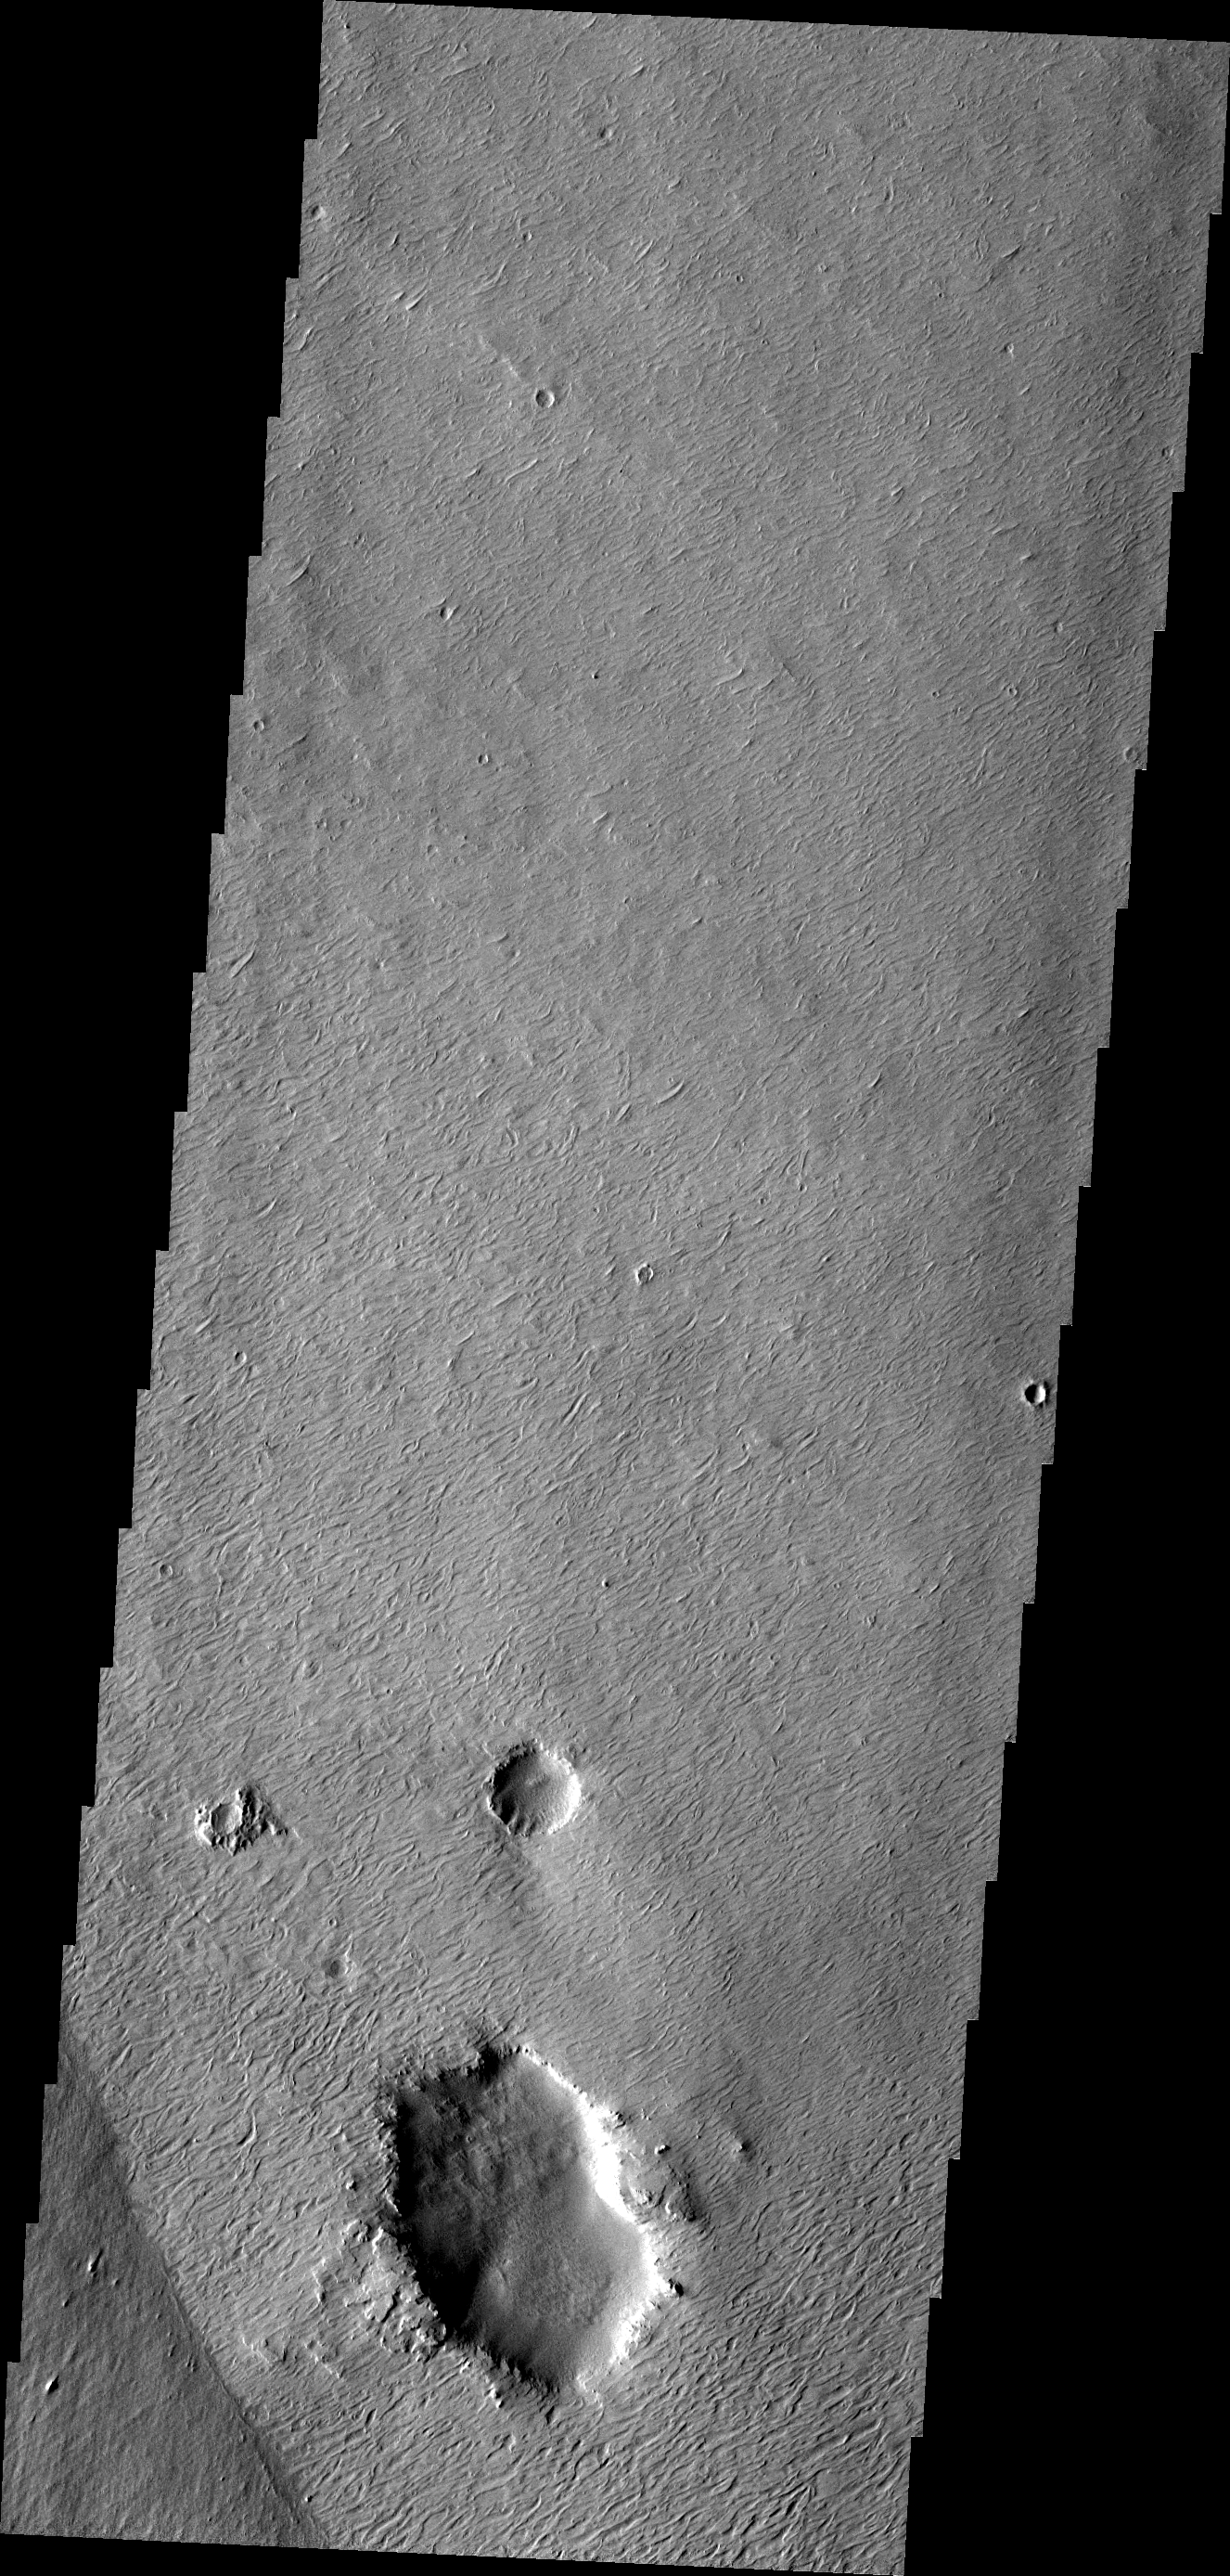

THEMIS ART #96

Wind, craters, and an easily eroded material have combined to produce this interesting region of features – almost looks like a scream, ala Munch!

Image information: VIS instrument. Latitude -8.2N, Longitude 180.9E. 18 meter/pixel resolution.

Please see the THEMIS Data Citation Note for details on crediting THEMIS images.

Note: this THEMIS visual image has not been radiometrically nor geometrically calibrated for this preliminary release. An empirical correction has been performed to remove instrumental effects. A linear shift has been applied in the cross-track and down-track direction to approximate spacecraft and planetary motion. Fully calibrated and geometrically projected images will be released through the Planetary Data System in accordance with Project policies at a later time.

NASA’s Jet Propulsion Laboratory manages the 2001 Mars Odyssey mission for NASA’s Office of Space Science, Washington, D.C. The Thermal Emission Imaging System (THEMIS) was developed by Arizona State University, Tempe, in collaboration with Raytheon Santa Barbara Remote Sensing. The THEMIS investigation is led by Dr. Philip Christensen at Arizona State University. Lockheed Martin Astronautics, Denver, is the prime contractor for the Odyssey project, and developed and built the orbiter. Mission operations are conducted jointly from Lockheed Martin and from JPL, a division of the California Institute of Technology in Pasadena.

Credit: NASA/JPL/ASU